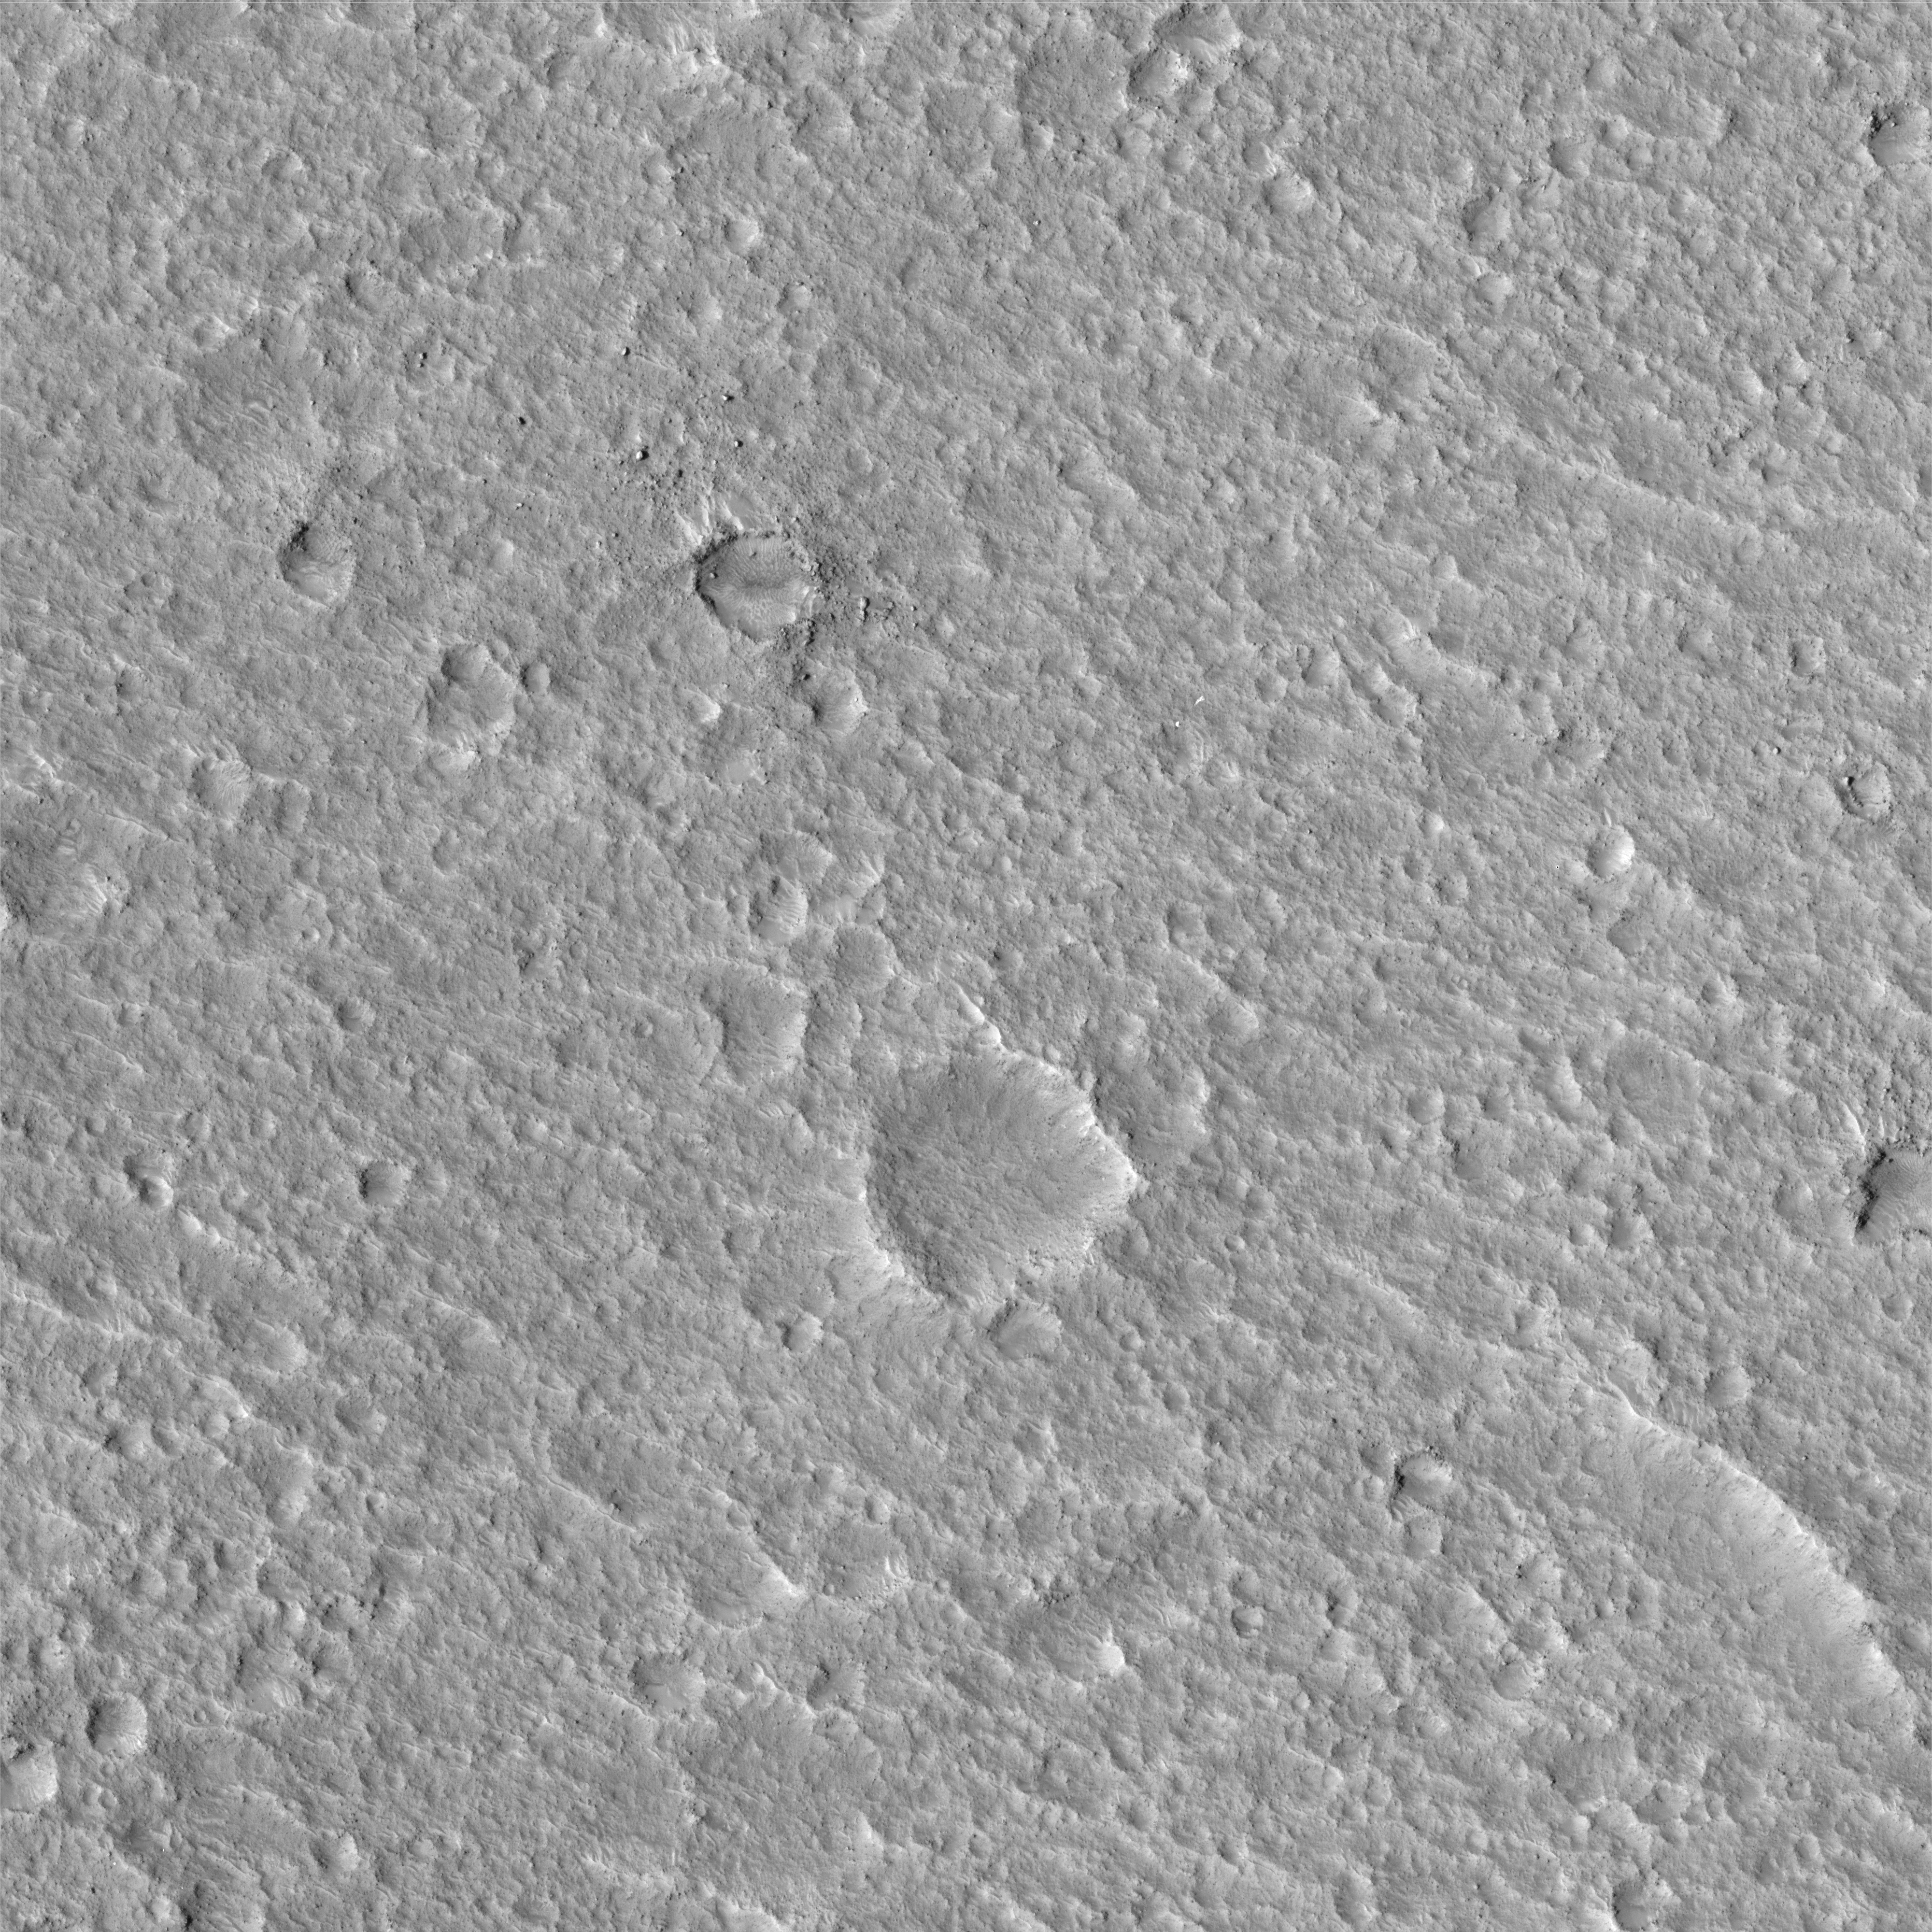

Mars Pathfinder Landing Site and Surroundings

NASA’s Mars Pathfinder landed on Mars on July 4, 1997, and continued operating until Sept. 27 of that year. The landing site is on an ancient flood plain of the Ares and Tiu outflow channels. The High Resolution Imaging Science Experiment (HiRISE) camera on NASA’s Mars Reconnaissance Orbiter took an image on Dec. 21, 2006, that provides unprecedented detail of the geology of the region and hardware on the surface.

HiRISE Image
This is the entire image. The crater at center bottom was unofficially named “Big Crater” by the Pathfinder team. Its wall was visible from Pathfinder, located 3 kilometers (2 miles) to the north. The two bright features to the upper left of Big Crater are the “Twin Peaks,” also observed by Pathfinder. The bright mound to the upper right of the Twin Peaks is “North Knob,” seen in Pathfinder images as peaking over the horizon.

At this scale there is no obvious geologic evidence of an ancient flood. Rather, impact craters dominate the scene, attesting to an old surface. The age is probably on the order of 1.8 billion to 3.5 billion years, when the Ares and Tiu floods are estimated to have occurred. Wind-formed linear ripples and dunes are seen throughout and are concentrated within craters. Sets of polygonal ridges of enigmatic origin are seen east of the Pathfinder lander. Rocks are visible over the entire image, with heavy concentrations near fresh-looking craters. Most of them are probably blocks tossed outward by crater-forming impacts.

The complete image is centered at 19.1 degrees north latitude, 326.8 degrees east longitude. The range to the target site was 284.7 kilometers (177.9 miles). At this distance the image scale is 28.5 centimeters (11 inches) per pixel, so objects about 85 centimeters (33 inches) across are resolved. The image shown here has been map-projected to 25 centimeters (10 inches) per pixel. North is up. The image was taken at a local Mars time of 3:35 p.m., and the scene is illuminated from the west with a solar incidence angle of 52 degrees, thus the sun was about 38 degrees above the horizon. At a solar longitude of 154.0 degrees, the season on Mars is northern summer.

Landing Site Region
This is a close-up of the area in the vicinity of the Pathfinder landing site. Major features are named. The white box outlines the area of the image, discussed next, where hardware is seen.

Hardware on the Surface
This image shows the Pathfinder lander on the surface. Zooming in, one can discern the ramps, science deck, and portions of the airbags on the Pathfinder lander. (See next image for closer view.) The back shell and parachute are to the south, and four features that may be portions of the heat shield are identified. Two of these were visible from Pathfinder. At the time of that mission, the nearest object was provisionally identified as the back shell. However, analysis of the HiRISE image and reinterpretation of Pathfinder images, plus an improved understanding of how hardware looks on the Martian surface based on ground-level and orbital images of the Mars Exploration Rover landing sites, indicate that the glint is bright enough that it may be insulating material from inside the heat shield. The back shell and parachute were out of sight behind a ridge from Pathfinder’s ground view. One of the three bright features, identified as heat shield debris, was also identified during the Pathfinder mission.

Topographic Map of Landing Site Region
Portions of the HiRISE image are overlaid onto color-coded topographic maps constructed by the U.S. Geological Survey from stereo images acquired by the Imager for Mars Pathfinder on the lander. The white feature at the center is Pathfinder lander. The scales on the x and y axes are in meters, with the lander as the zero point. The color code for elevation relative to the lander is different in the left and right images, and shown in meters underneath each image. The correspondence between the overhead view revealed by HiRISE and the positions of topographic features inferred almost a decade ago from Pathfinder’s horizontal view of the landscape is striking. The close-up on the right complements panoramas taken by the lander’s camera, including the accompanying composite version showing the Sojourner rover at various locations it reached during the mission.

Mars Pathfinder Gallery Panorama
This version of the Gallery Panorama taken with the lander’s Imager for Mars Pathfinder camera shows many of the locations where the mission’s Sojourner rover ended a Martian day during the 12-week mission. (There was only one Sojourner. The image is a composite.) One annotation indicates the last known position of Sojourner, near the rock “Chimp,” at the time of the final data transmission from the lander. The location labeled “Sojourner?” has been tentatively identified as the current position of the rover based on comparison of the ground-level view with the Dec. 21, 2006, image from NASA’s Mars Reconnaissance Orbiter. At the proposed current location of the rover, a feature can be discerned in the 2006 orbital image that is about the right size for Sojourner and wasn’t present when the Gallery Panorama was taken. Some rocks and other features that can be identified in the orbiter’s high-resolution view are labeled in this ground-level view.

Topographic Perspective of Landing Site Region)
This is a perspective view based on the topographic map and artificial color derived from Pathfinder and other data. The vertical scale is exaggerated by a factor of three, compared with horizontal dimensions. The white feature at center is the Pathfinder lander. It appears flat because the topographic map derived from the Imager for Mars Pathfinder data did not include the spacecraft itself.

Credit: NASA/JPL/Univ. of Arizona/USGS